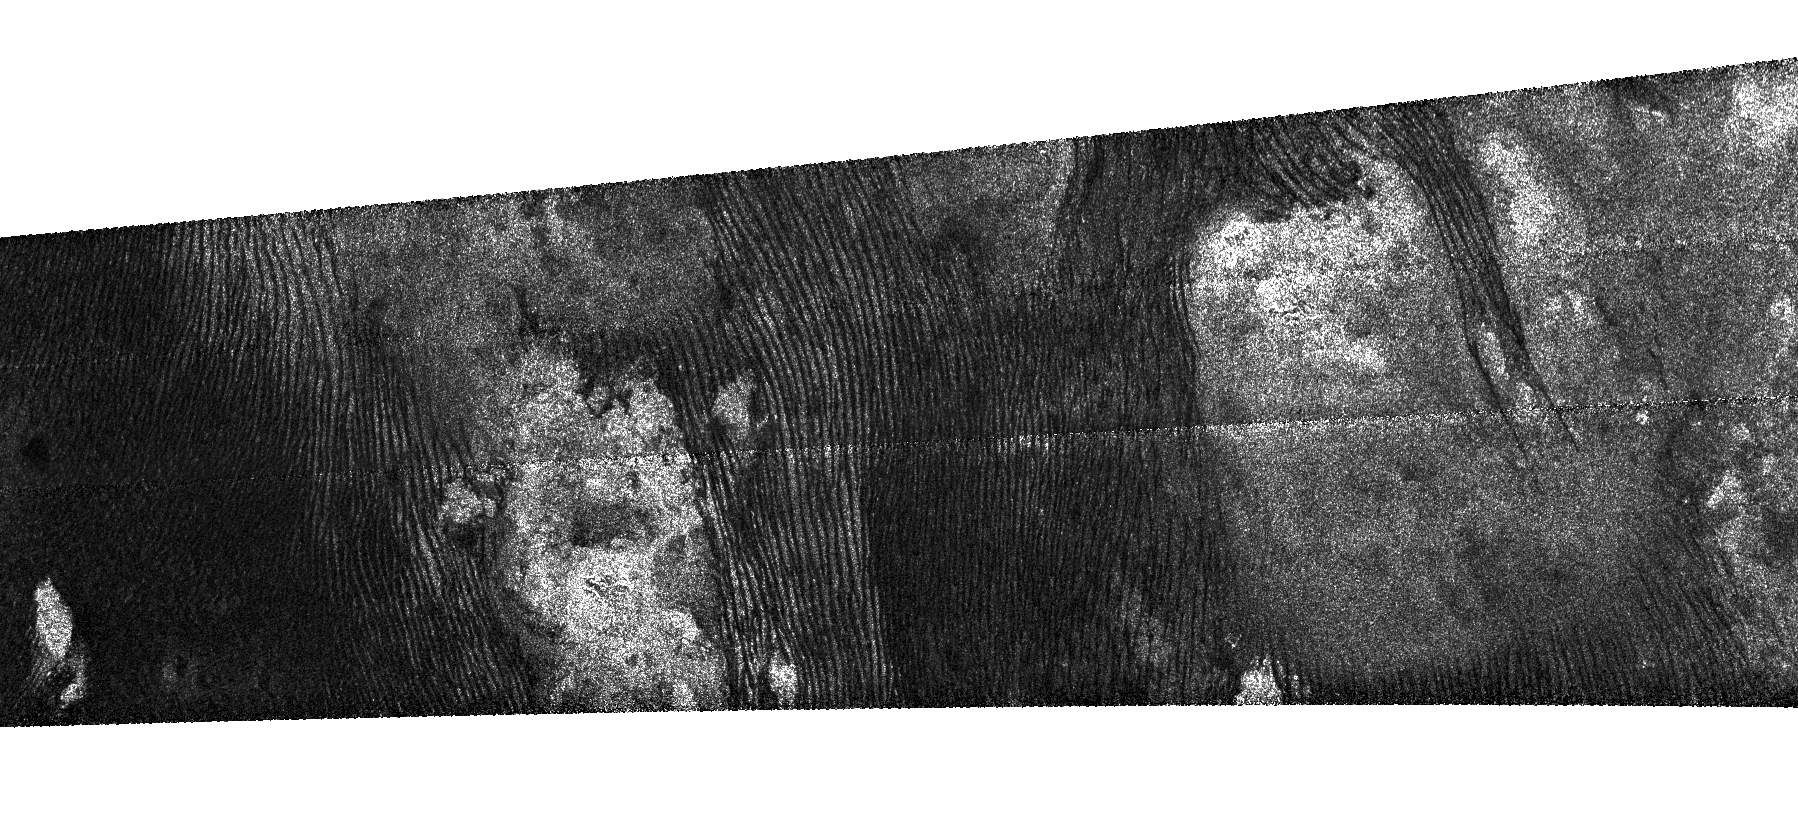

The Story Titan’s Dunes Tell

An intricate, fingerprint-like pattern of dunes is seen in this dramatic radar image of Saturn’s moon Titan captured by NASA’s Cassini spacecraft on May 21, 2009 from an altitude of 965 kilometers (about 600 miles). The dunes likely consist of sand-sized particles made of organic material.

On Earth, dunes preferentially form in low-lying regions as hills or mountains present an obstacle to the movement of sand-sized particles. The general absence of dunes on the bright patches seen here supports the notion that they are likely topographically high regions or mountains that block the dunes. The forked tongue of dunes crossing the bright patch at right may have formed in a relatively low-lying valley in the bright terrain.

The significant variations in spacing and density of the dunes indicate a variation in the sand supply and/or local differences in winds at the surface. The dunes are roughly symmetrical around the irregular bright region in the left half of the image, suggesting that the bright region is somehow responsible for creating the pattern.

The area imaged is 225 by 636 kilometers (140 by 395 miles), centered just north of the equator at 0.5 deg N latitude, 154.2 degrees W longitude. Radar illumination is from the top at an incidence angle of 24 degrees. North is to the right in this image. The obvious horizontal stripes across the center and top of this preliminary version are artifacts of the way the image is produced.

The Cassini-Huygens mission is a cooperative project of NASA, the European Space Agency and the Italian Space Agency. NASA’s Jet Propulsion Laboratory, a division of the California Institute of Technology in Pasadena, manages the mission for NASA’s Science Mission Directorate, Washington, D.C. The Cassini orbiter was designed, developed and assembled at JPL. The radar instrument was built by JPL and the Italian Space Agency, working with team members from the United States and several European countries.

Credit: NASA/JPL-Caltech/ASI